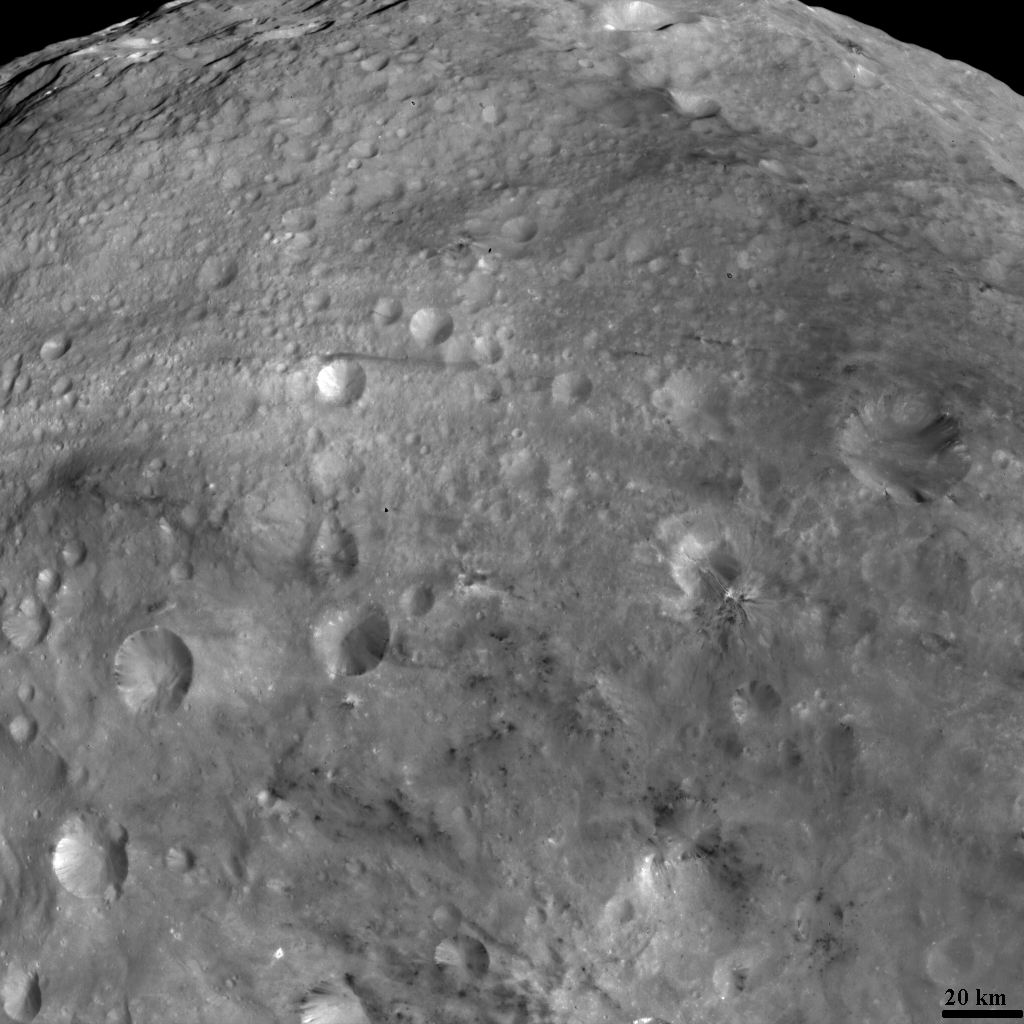

Bright and Dark Material on Vesta

NASA’s Dawn spacecraft obtained this image of the surface of Vesta with its framing camera on August 11, 2011. It was taken through the camera’s clear filter. The image has a resolution of about 260 meters per pixel.

The Dawn mission to Vesta and Ceres is managed by the Jet Propulsion Laboratory, Pasadena, Calif., for NASA’s Science Mission Directorate, Washington, D.C. It is a project of the Discovery Program managed by NASA’s Marshall Space Flight Center, Huntsville, Ala. UCLA, is responsible for overall Dawn mission science. Orbital Sciences Corporation of Dulles, Va., designed and built the Dawn spacecraft.

The framing cameras were developed and built under the leadership of the Max Planck Institute for Solar System Research, Katlenburg-Lindau, Germany, with significant contributions by the German Aerospace Center (DLR) Institute of Planetary Research, Berlin, and in coordination with the Institute of Computer and Communication Network Engineering, Braunschweig. The framing camera project is funded by NASA, the Max Planck Society and DLR. JPL is a division of the California Institute of Technology, in Pasadena.

Credit: NASA/JPL-Caltech/UCLA/MPS/DLR/IDA